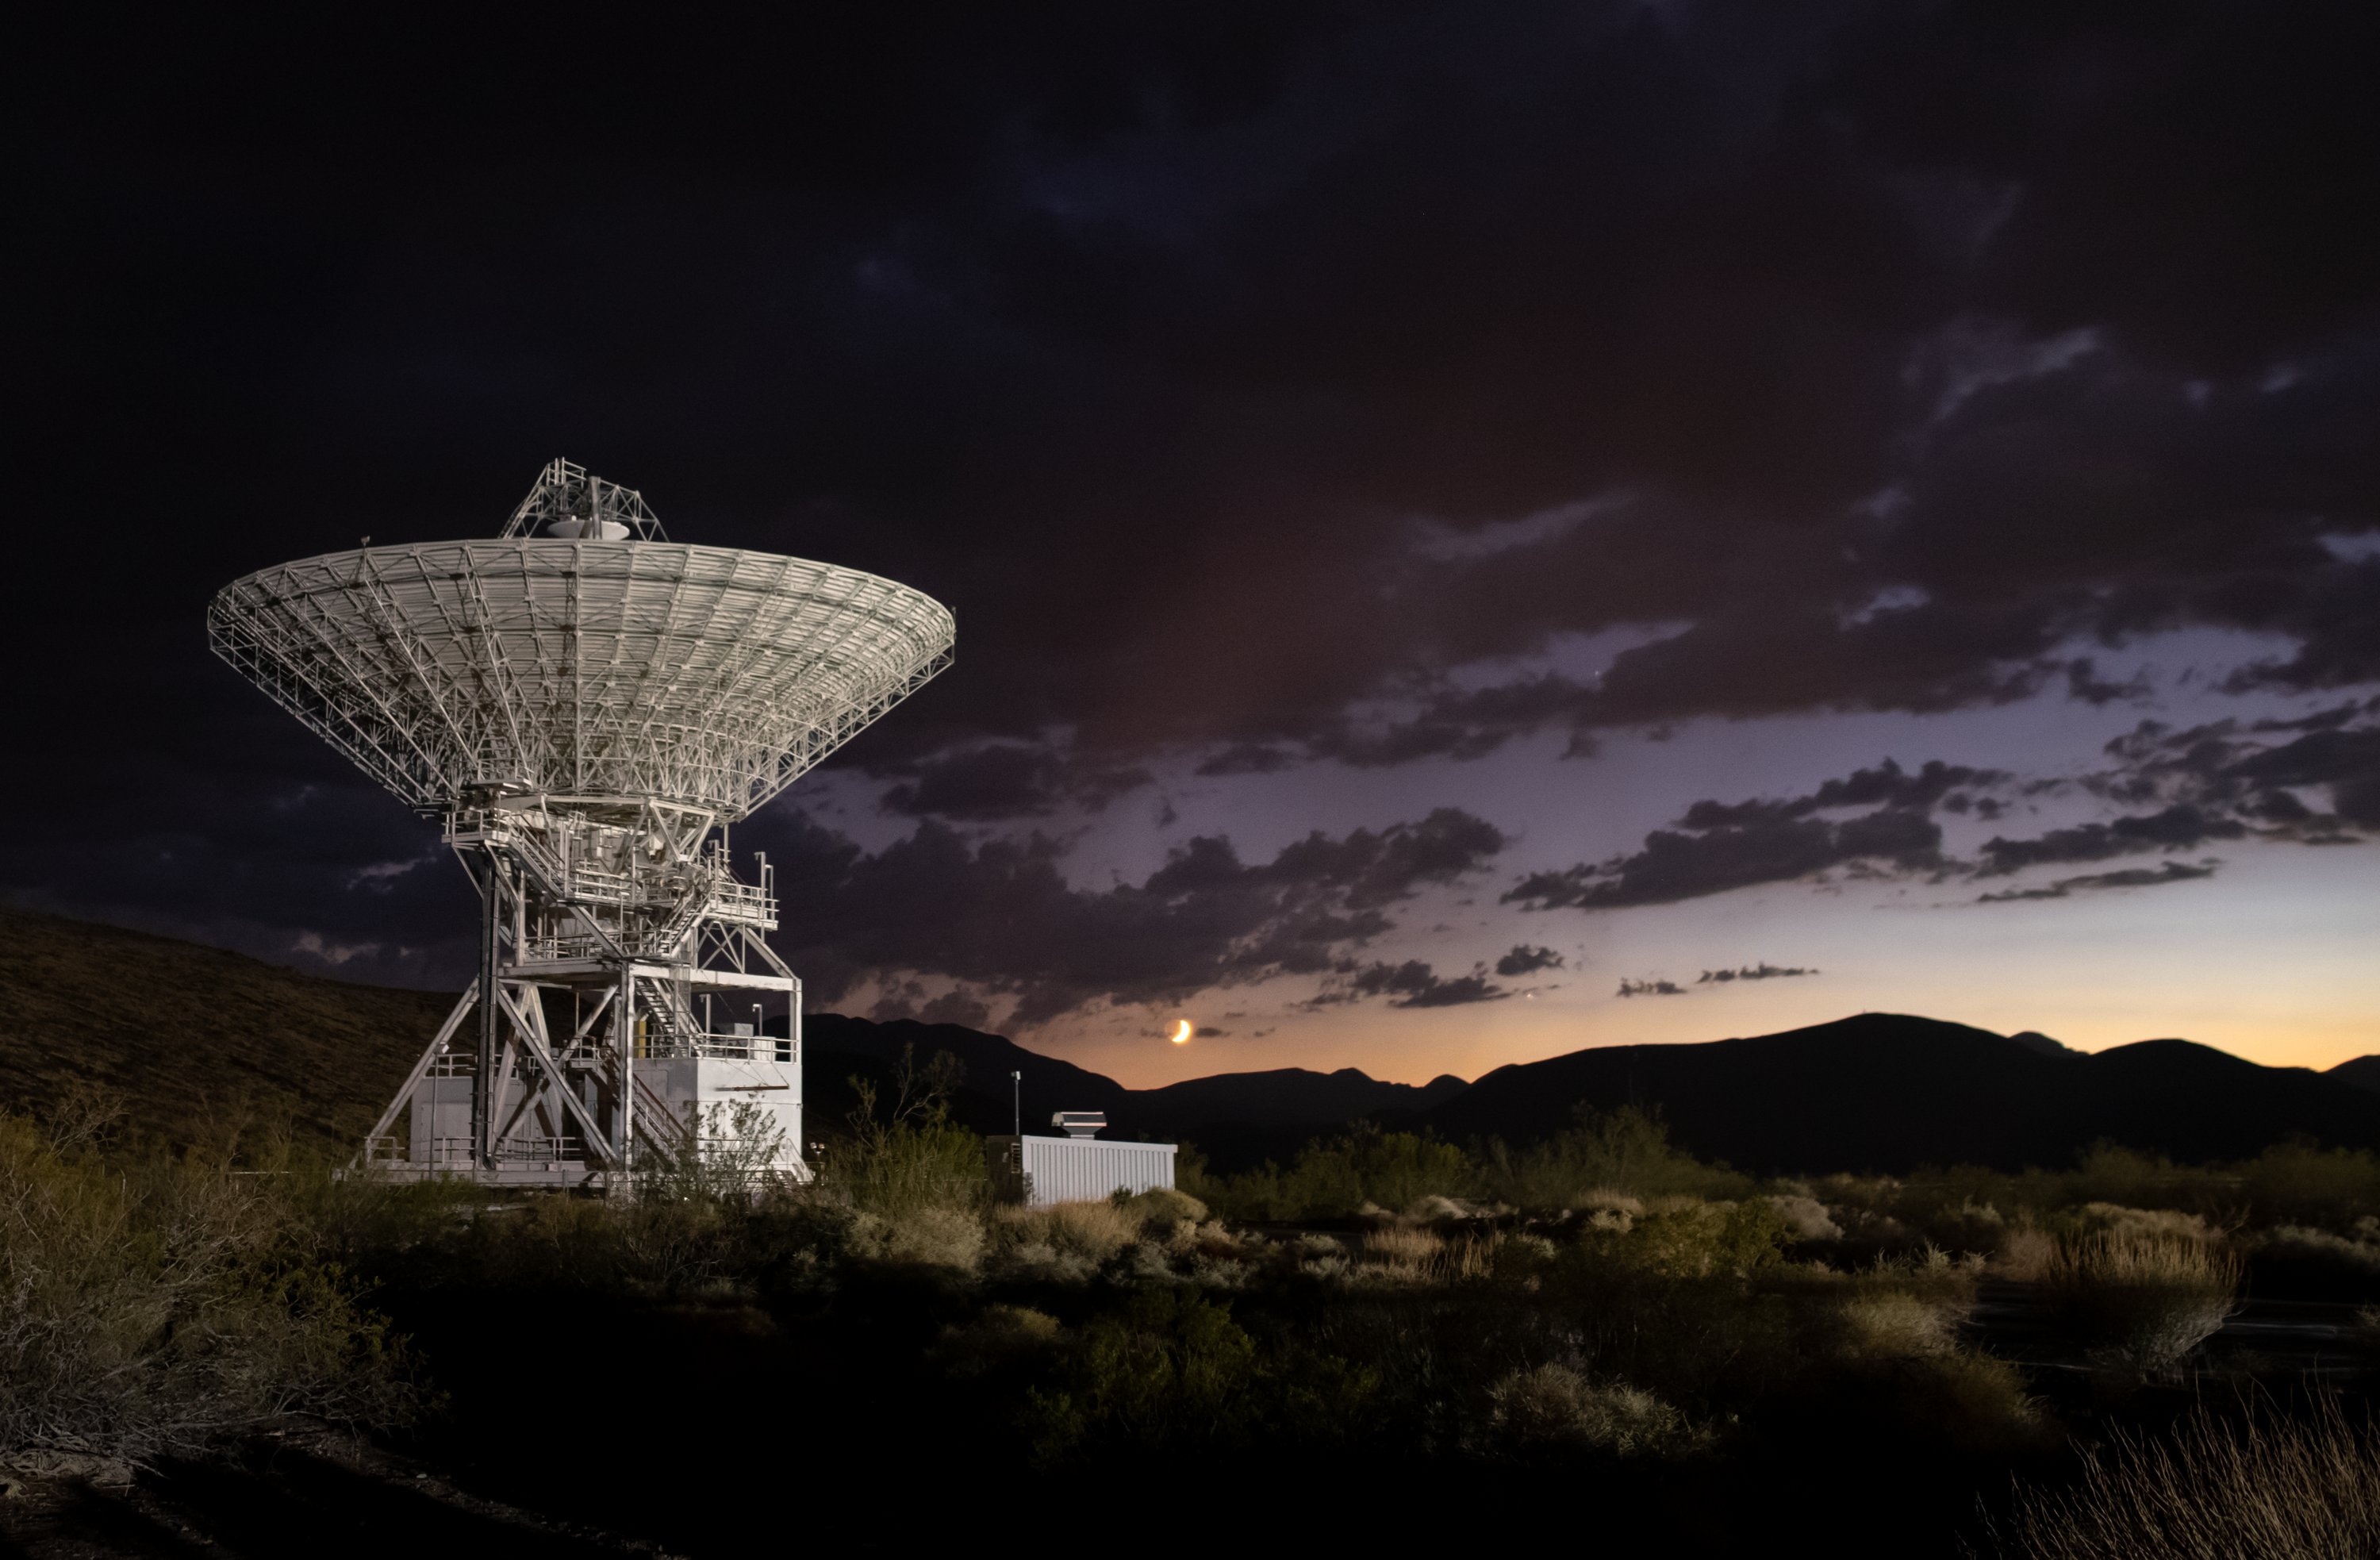

Goldstone’s DSS-15 Antenna at Sunset

Deep Space Station 15 (DSS-15), one of the 112-foot (34-meter) antennas at the Goldstone Deep Space Communications Complex near Barstow, California, is seen at sunset in September 2025. The crescent Moon hangs just above the horizon. Goldstone is part of NASA’s Deep Space Network (DSN), which operates three complexes around the globe that support communications with dozens of deep space missions.

Credit: NASA/JPL-Caltech